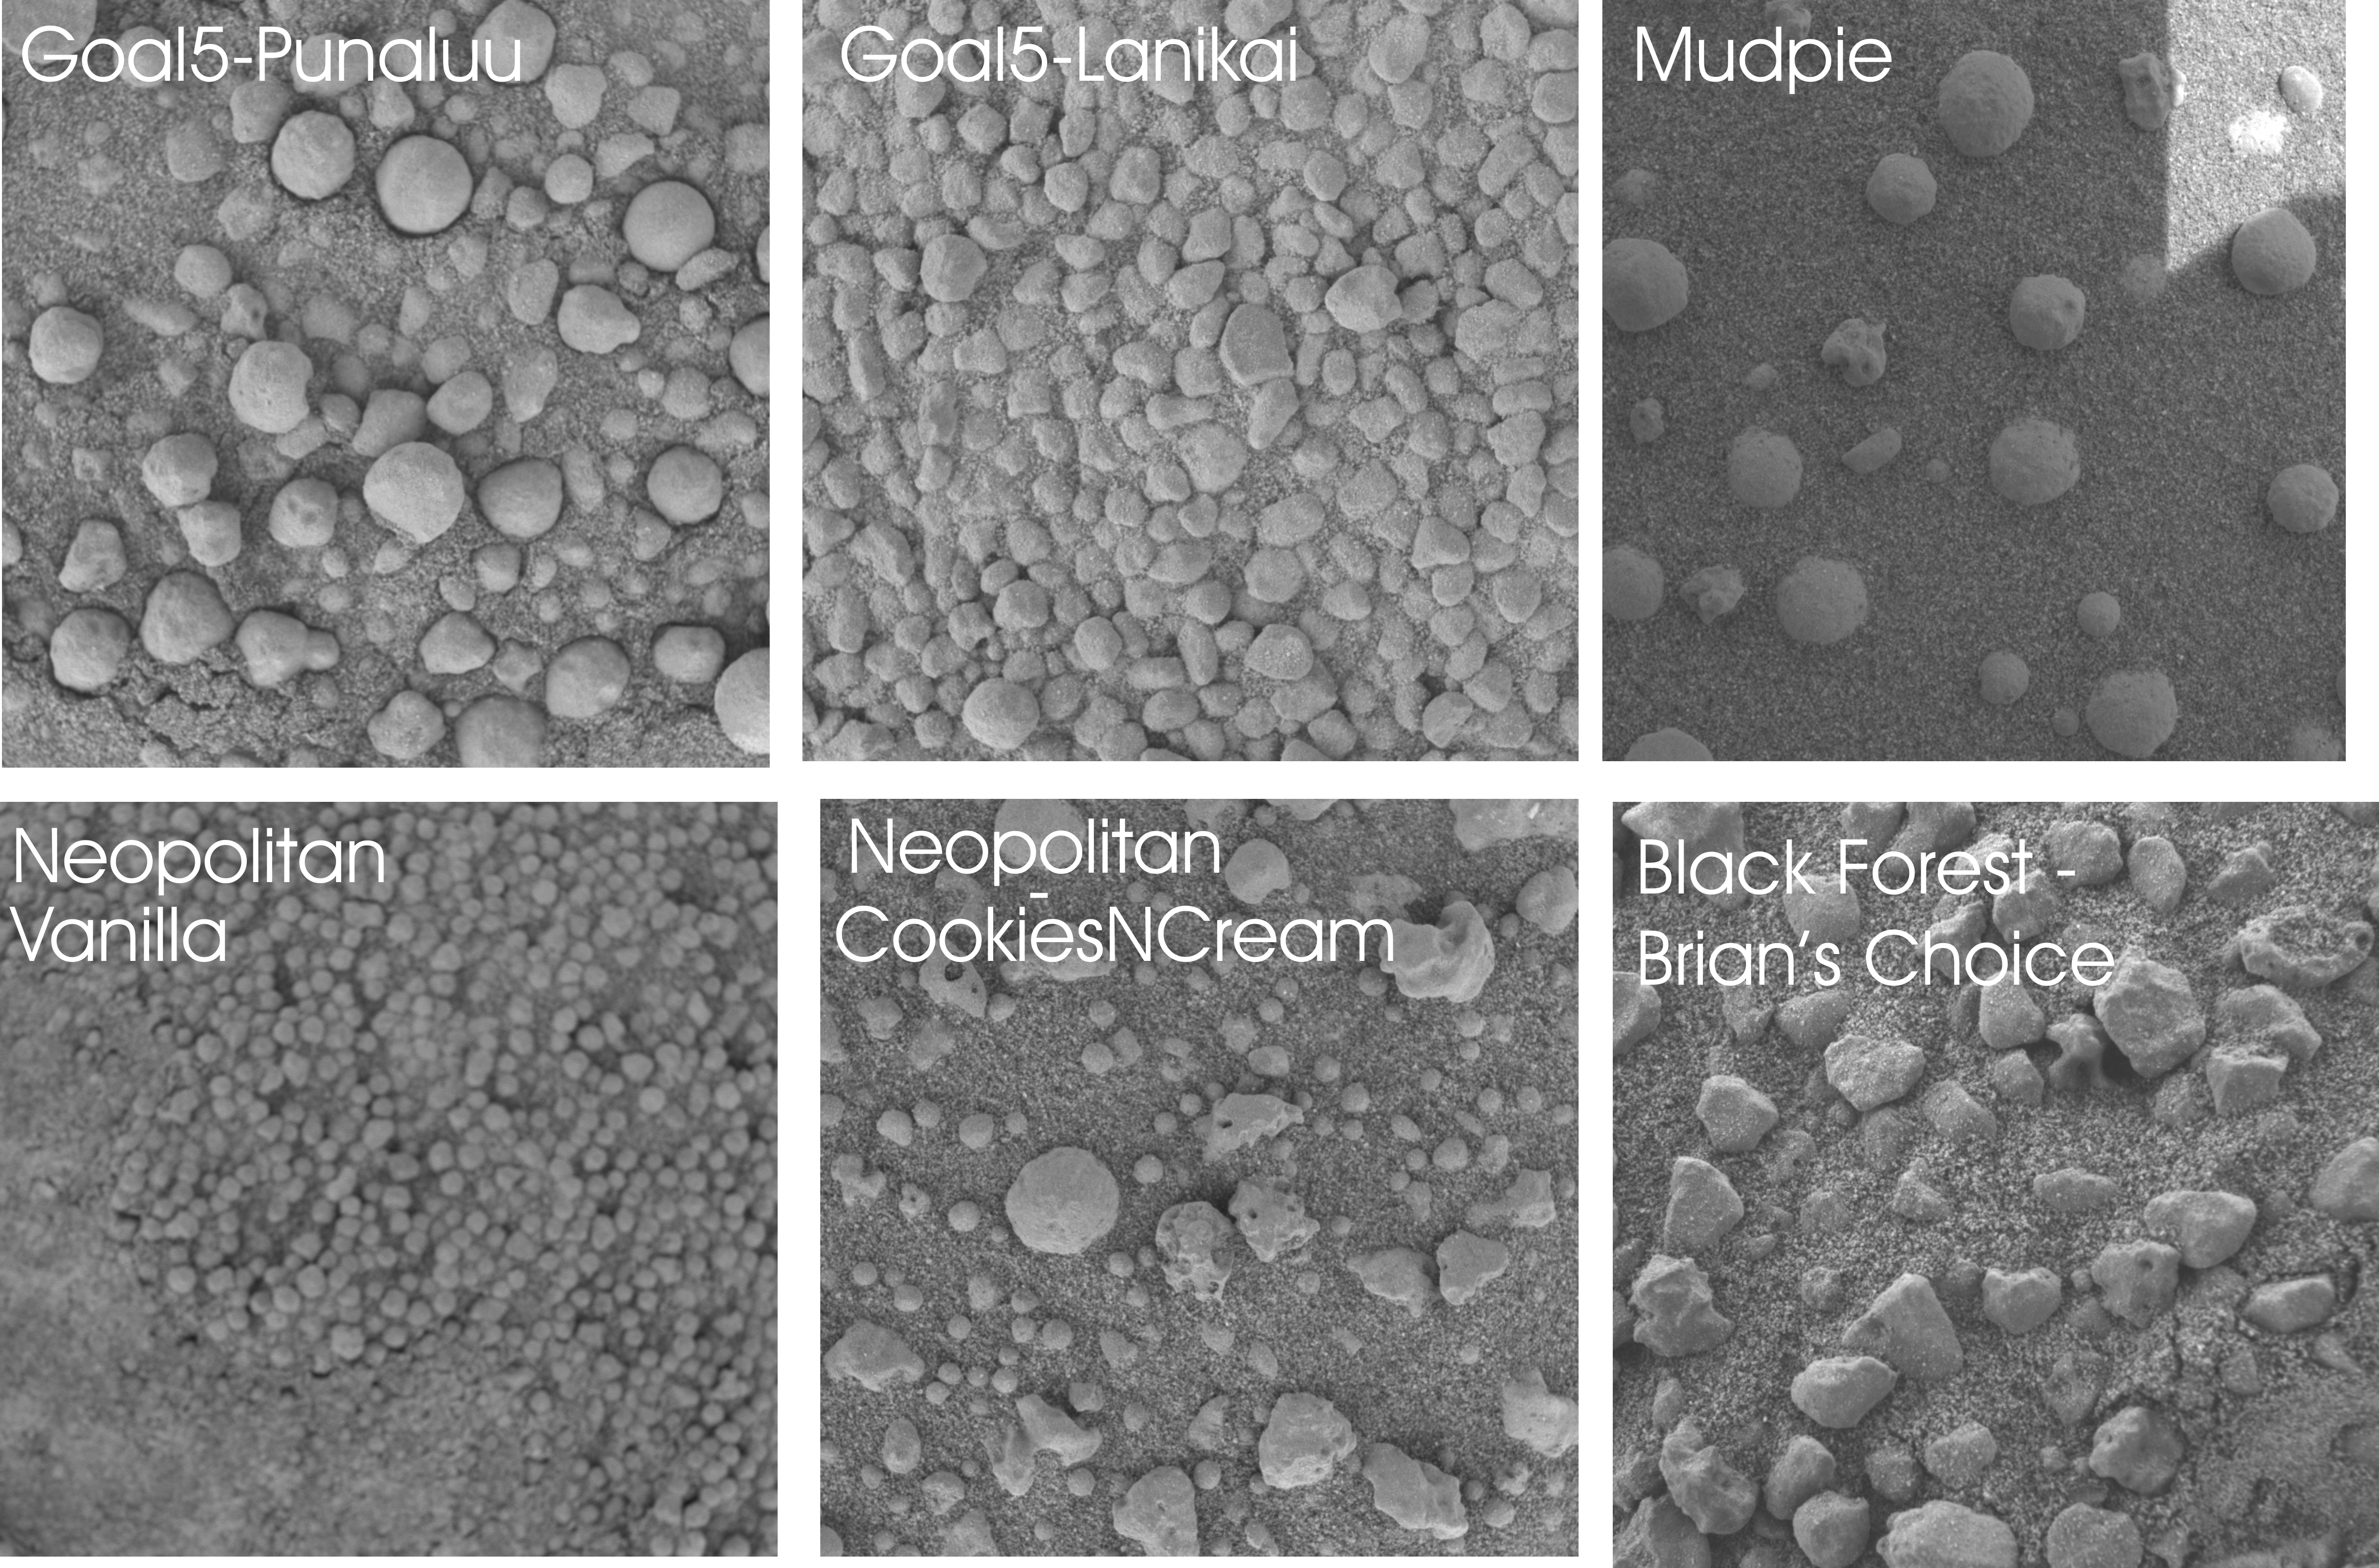

No Two Soil Patches Are Alike

This mosaic of microscopic images (each about two centimeters by two centimeters or .8 inches by .8 inches) from the Mars Exploration Rover Opportunity illustrates the tremendous variety of soil types and shapes observed by the science team during the recent “Eagle Crater” five-target soil survey. Scientists are working to understand the sorting mechanisms that have distributed the various soil types. The survey was conducted from sol 52 to sol 56.

“Punaluu’s” largest particles are similar to those seen in the “Eagle Crater” outcrop (see also PIA05640). There are also some smaller, more irregular rounded particles that have likely been transported by wind. The “Lanikai” target reveals irregularly shaped, light-colored, millimeter-sized (0.04 inch-sized) clasts, or particles, in a fine-grained soil (see also PIA05646). Lanikai’s angular, less-rounded clast shapes interested the science team when compared to other soil targets in the crater area studied by the microscopic imager. The image of “Neopolitan” highlights the border between two different soil types – a lighter, finer-grained unit to the left and a darker, coarser-grained to the right (see also PIA05648). Scientists are pondering the unusually distinct border between these different soil types. “Cookies and Cream” (see also PIA05649) is a mixture of light and dark soil units in the “Neopolitan” area. There are several different types of clasts, or particles, held in surrounding fine-grained sands: rounded spherules, angular, irregular fragments (containing what are presumably vesicles or small cavities) and smaller, about one millimeter-sized (0.04 inch-sized), rounded clasts. At “Vanilla,” the microscopic images have revealed small grains one millimeter (0.04 inch) or less in size and somewhat lighter in color than those in other soil units observed in the crater (see also PIA05650). “Mudpie” is representative of the soils lower in the crater, a fair distance from the outcrop. It contains spherules and irregularly shaped vesicles held in a dark sand. In the “Black Forest” area at the target referred to as “Brian’s Choice” are irregularly shaped clasts, low in hematite content based on miniature thermal emission spectrometer readings. Presumably, the particles in this area are more affected by winds since they are on the outer part of crater and are likely deposited and re-distributed by wind on a fairly frequent basis.

Credit: NASA/JPL/Cornell/USGS